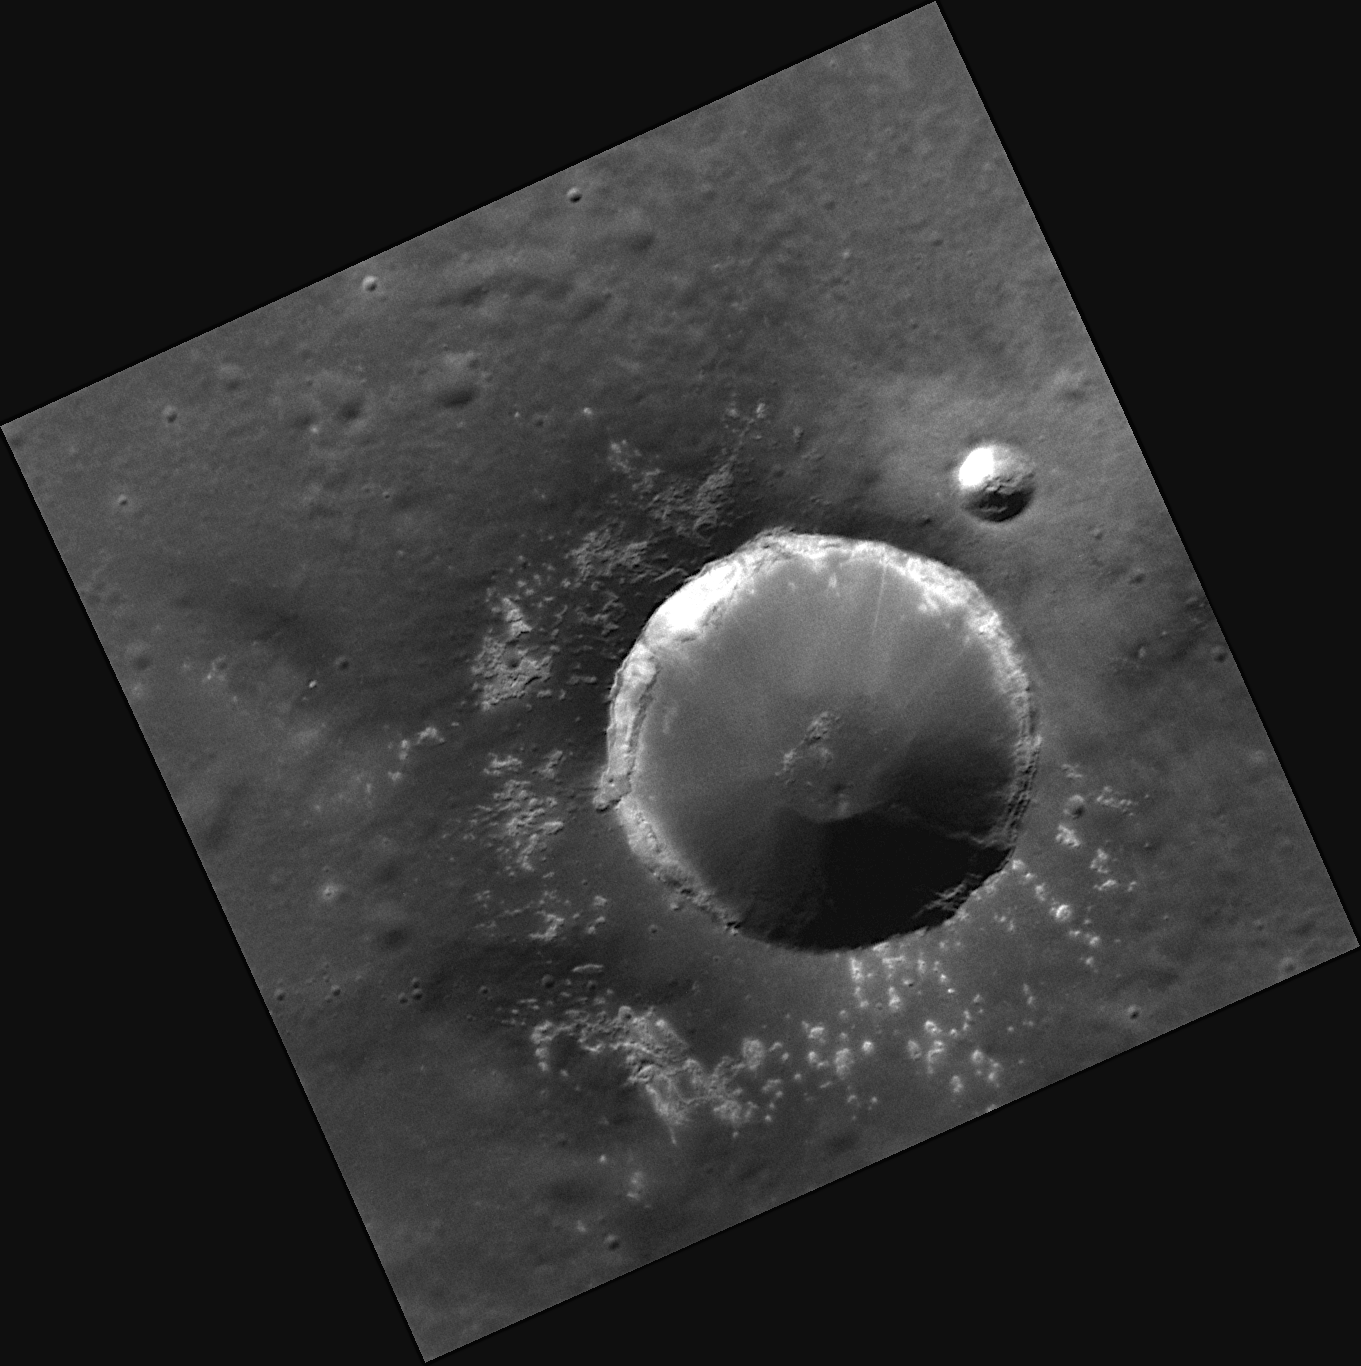

Blanket of Hollows

This high-resolution NAC image shows a fresh, simple crater. Simple craters are numerous on Mercury’s surface, but this one is remarkable because of the many hollows visible in the crater’s ejecta blanket. Stunning examples of hollows have been seen on the floors of the larger craters of Raditladi, Eminescu, Tyagaraja, Sander, and Kertesz.

This image was acquired as a high-resolution targeted observation. Targeted observations are images of a small area on Mercury’s surface at resolutions much higher than the 250-meter/pixel (820 feet/pixel) morphology base map or the 1-kilometer/pixel (0.6 miles/pixel) color base map. It is not possible to cover all of Mercury’s surface at this high resolution during MESSENGER’s one-year mission, but several areas of high scientific interest are generally imaged in this mode each week.

The MESSENGER spacecraft is the first ever to orbit the planet Mercury, and the spacecraft’s seven scientific instruments and radio science investigation are unraveling the history and evolution of the Solar System’s innermost planet. Visit the Why Mercury? section of this website to learn more about the key science questions that the MESSENGER mission is addressing. During the one-year primary mission, MDIS is scheduled to acquire more than 75,000 images in support of MESSENGER’s science goals.

Date acquired: December 31, 2011
Image Mission Elapsed Time (MET): 233815896
Image ID: 1205807
Instrument: Narrow Angle Camera (NAC) of the Mercury Dual Imaging System (MDIS)
Center Latitude: 57.19°
Center Longitude: 125.8° E
Resolution: 21 meters/pixel
Scale: The diameter of this crater is about 9 kilometers (5.6 miles)
Incidence Angle: 59.6°
Emission Angle: 9.1°
Phase Angle: 50.5°

These images are from MESSENGER, a NASA Discovery mission to conduct the first orbital study of the innermost planet, Mercury. For information regarding the use of images, see the MESSENGER image use policy.

Credit: NASA/Johns Hopkins University Applied Physics Laboratory/Carnegie Institution of Washington